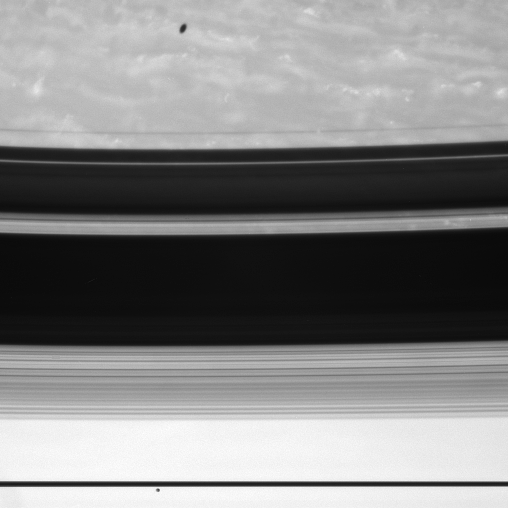

Moonwatching

Two of Saturn’s moons make appearances in this view in very different ways.

Janus (181 kilometers, or 113 miles across) glides past at bottom, near the edge-on ringplane. Above are the arcing shadows cast onto the northern hemisphere by the rings, along with the shadow of Mimas (397 kilometers, or 247 miles across) against a backdrop of wispy clouds. Mimas’ shadow appears elliptical due to its projection onto the spheroidal shape of Saturn’s visible atmosphere.

The image was taken with the Cassini spacecraft wide-angle camera on Aug. 5, 2007 using a spectral filter sensitive to wavelengths of infrared light centered at 750 nanometers. The view was acquired at a distance of approximately 4 million kilometers (2.5 million miles) from Saturn. Image scale is 47 kilometers (29 miles) per pixel.

The Cassini-Huygens mission is a cooperative project of NASA, the European Space Agency and the Italian Space Agency. The Jet Propulsion Laboratory, a division of the California Institute of Technology in Pasadena, manages the mission for NASA’s Science Mission Directorate, Washington, D.C. The Cassini orbiter and its two onboard cameras were designed, developed and assembled at JPL. The imaging operations center is based at the Space Science Institute in Boulder, Colo.

Credit: NASA/JPL/Space Science Institute